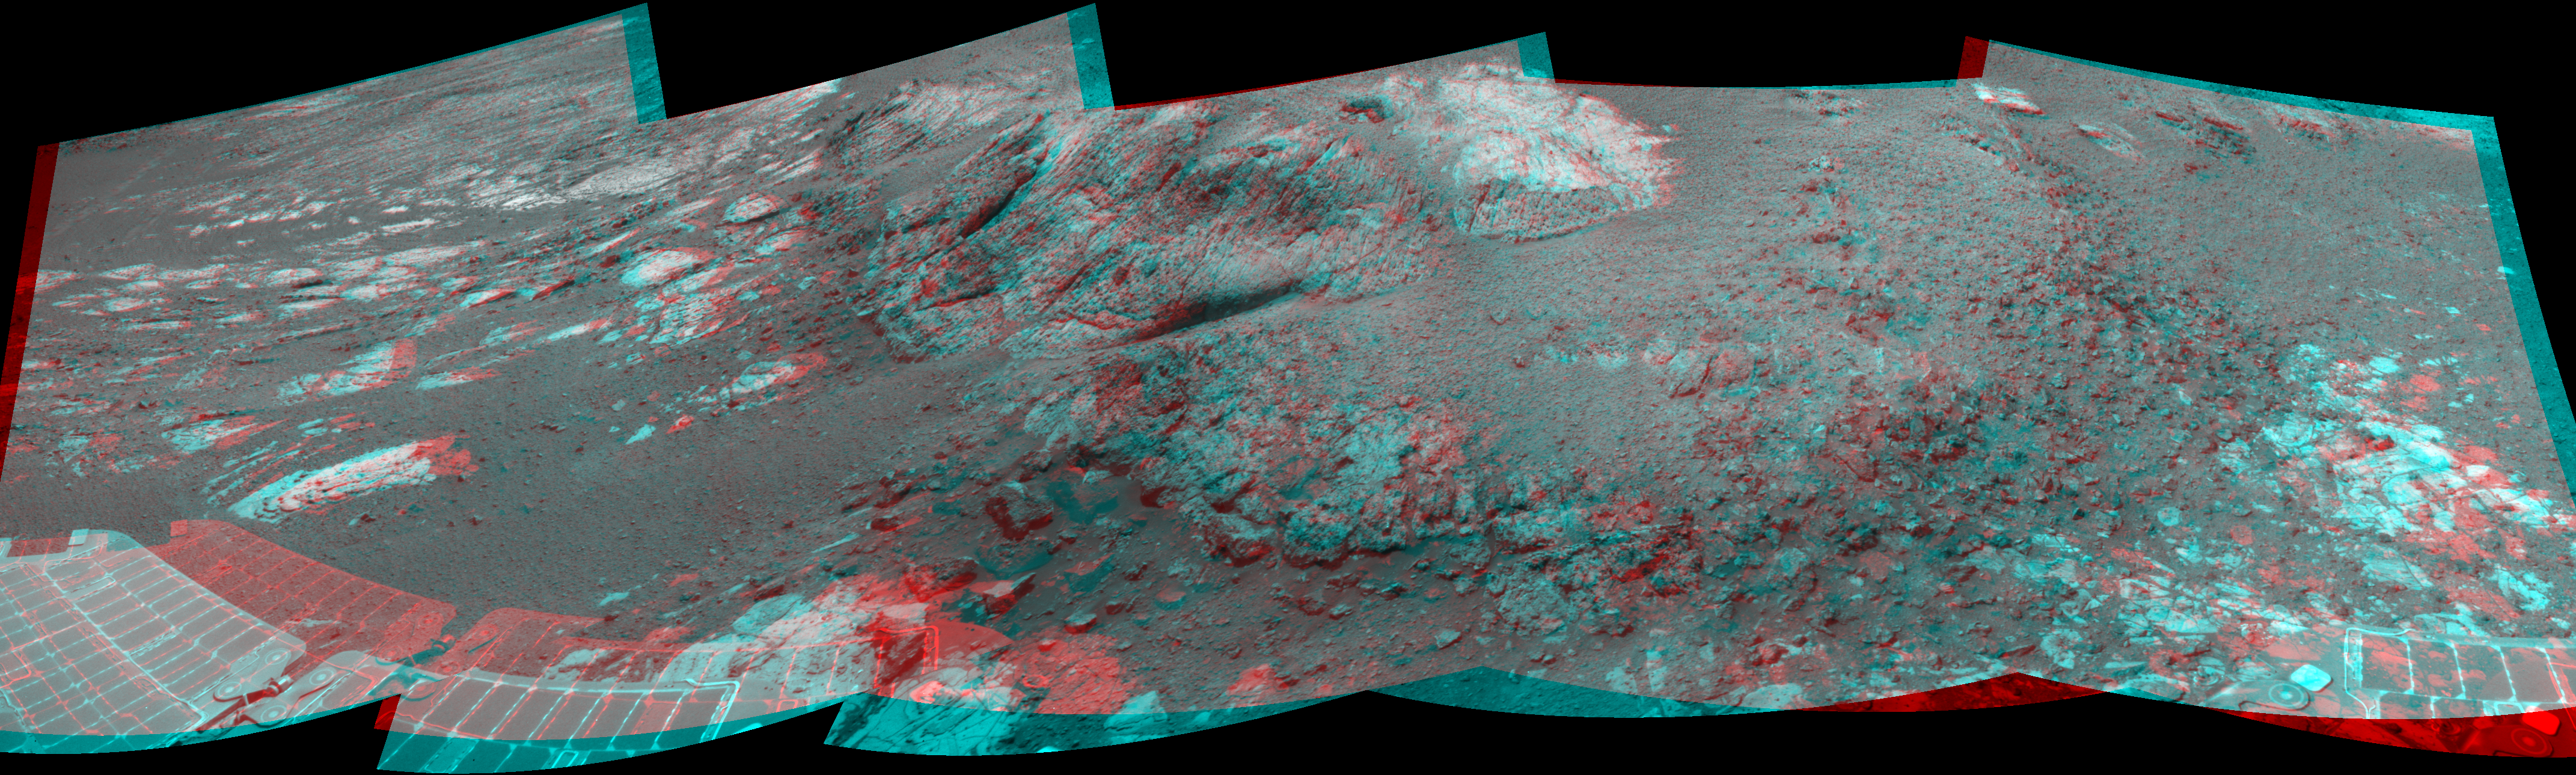

Opportunity at ‘Copper Cliff,’ Sol 3153

This 180-degree stereo mosaic of images from the navigation camera on the NASA Mars Exploration Rover Opportunity shows terrain near the rover during the 3,153rd Martian day, or sol, of the rover’s work on Mars (Dec. 6, 2012). West is at the center, south at the left edge, north at the right edge.

Opportunity had driven about 7 feet (2.2 meters) westward earlier on Sol 3153 to get close to the outcrop called “Copper Cliff,” which is in the center of this scene. The location is on the east-central portion of “Matijevic Hill” on the “Cape York” segment of the western rim of Endeavour Crater.

The view is presented as a cylindrical-perspective projection.

Credit: NASA/JPL-Caltech